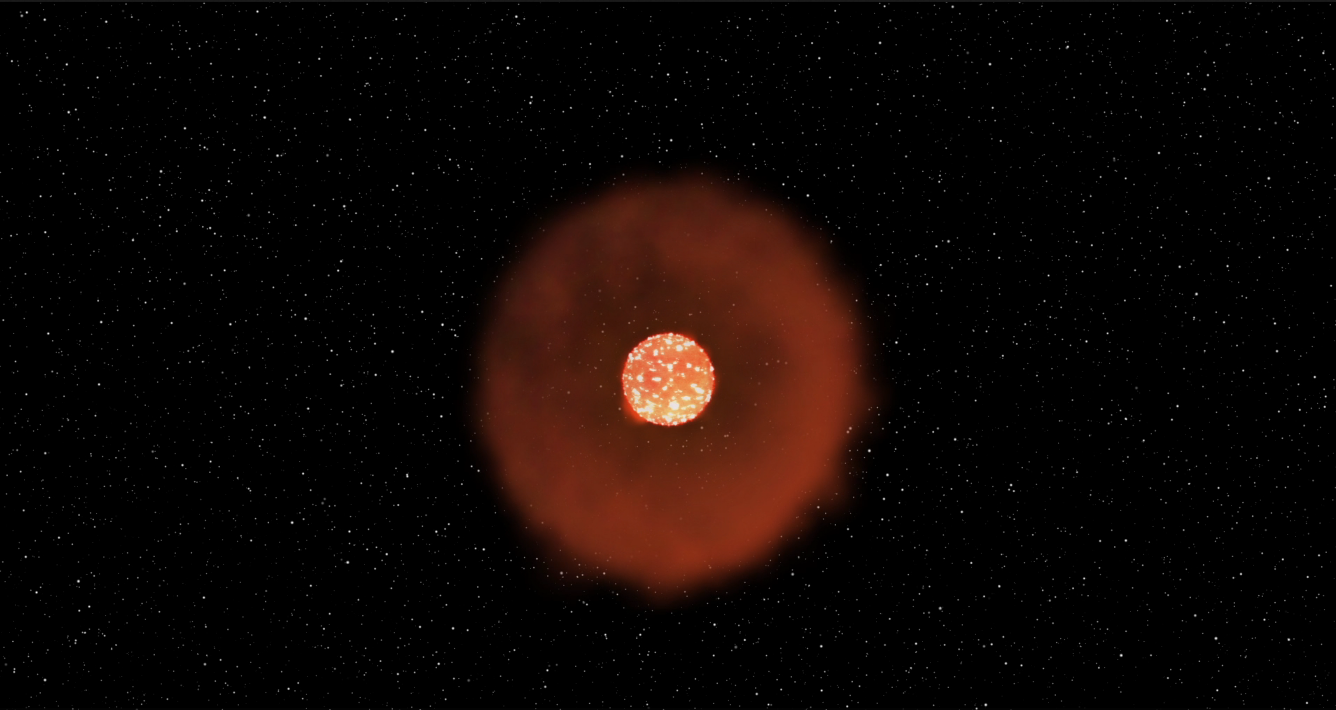

Kepler Beyond Planets: Finding Exploding Stars (Type Felt Supernova)

Animation

Infographic

This animation shows a kind of stellar explosion called a Fast-Evolving Luminous Transient. In this case, a giant star “burps” out a shell of gas and dust about a year before exploding. Most of the energy from the supernova turns into light when it hits this previously ejected material, resulting in a short, but brilliant burst of radiation.

Stellar explosions forge and distribute materials that make up the world in which we live, and also hold clues to how fast the universe is expanding. By understanding supernovae, scientists can unlock mysteries that are key to what we are made of and the fate of our universe. But to get the full picture, scientists must observe supernovae from a variety of perspectives, especially in the first moments of the explosion. That’s really difficult — there’s no telling when or where a supernova might happen next.

NASA Ames manages the Kepler and K2 missions for NASA’s Science Mission Directorate. JPL managed Kepler mission development. Ball Aerospace & Technologies Corporation operates the flight system with support from the Laboratory for Atmospheric and Space Physics at the University of Colorado in Boulder.

Credit: NASA/JPL-Caltech